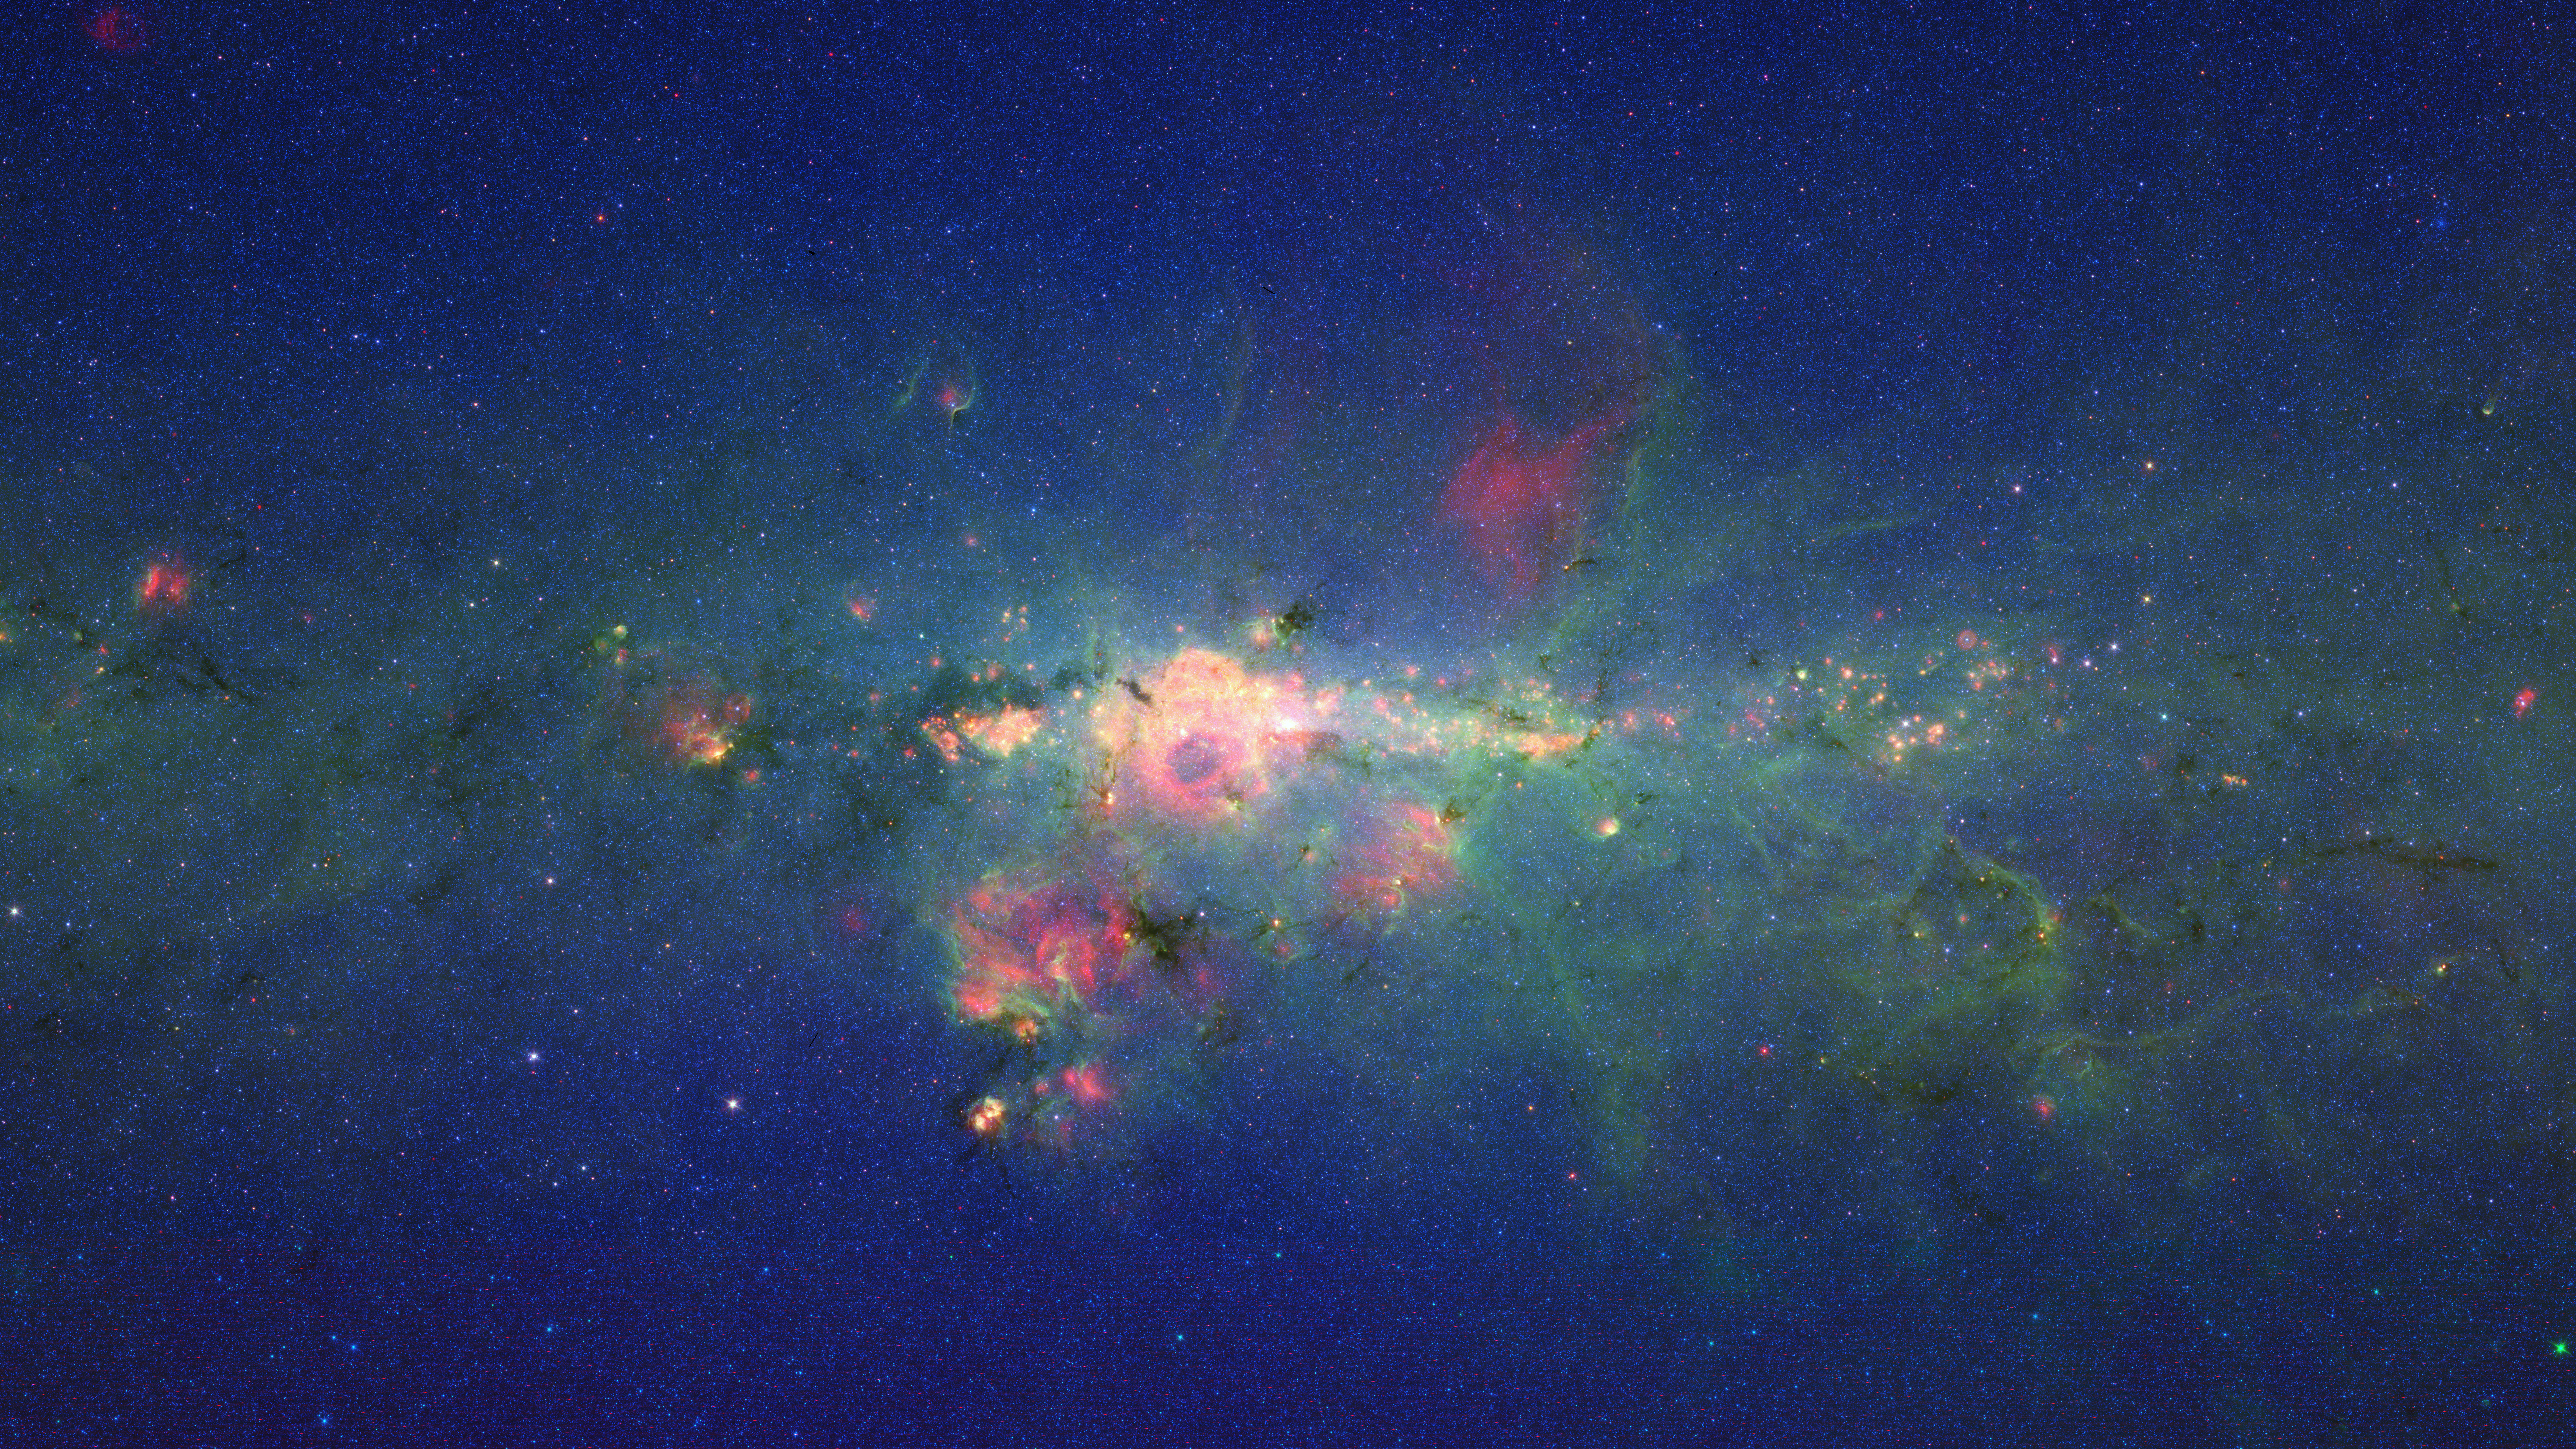

Stars Gather in ‘Downtown’ Milky Way

The region around the center of our Milky Way galaxy glows colorfully in this new version of an image taken by NASA’s Spitzer Space Telescope.

The data were previously released as part of a long, 120-degree view of the plane our galaxy (see http://www.spitzer.caltech.edu/images/2680-ssc2008-11a-Spitzer-Finds-Clarity-in-the-Inner-Milky-Way). Now, data from the very center of that picture are being presented at a different contrast to better highlight this jam-packed region. In visible-light pictures, it is all but impossible to see the heart of our galaxy, but infrared light penetrates the shroud of dust giving us this unprecedented view.

In this Spitzer image, the myriad of stars crowding the center of our galaxy creates the blue haze that brightens towards the center of the image. The green features are from carbon-rich dust molecules, called polycyclic aromatic hydrocarbons, which are illuminated by the surrounding starlight as they swirl around the galaxy’s core. The yellow-red patches are the thermal glow from +- bustling hubs of young stars. These materials, mixed with gas, are required for making new stars.

The brightest white feature at the center of the image is the central star cluster in our galaxy. At a distance of 26,000 light years away from Earth, it is so distant that, to Spitzer’s view, most of the light from the thousands of individual stars is blurred into a single glowing blotch. Astronomers have determined that these stars are orbiting a massive black hole that lies at the very center of the galaxy.

The region pictured here is immense, with a horizontal span of 2,400 light-years (5.3 degrees) and a vertical span of 1,360 light-years (3 degrees). Though most of the objects seen in this image are located near the galactic center, the features above and below the galactic plane tend to lie closer to Earth.

The image is a three-color composite, showing infrared observations from two of Spitzer instruments. Blue represents 3.6-micron light and green shows 8-micron light, both captured by Spitzer’s infrared array camera. Red is 24-micron light detected by Spitzer’s multiband imaging photometer. The data is a combination of observations from the Galactic Legacy Infrared Mid-Plane Survey Extraordinaire (GLIMPSE) project, and the Multiband Imaging Photometer for Spitzer Galactic survey (MIPSGAL).

Credit: NASA/JPL-Caltech